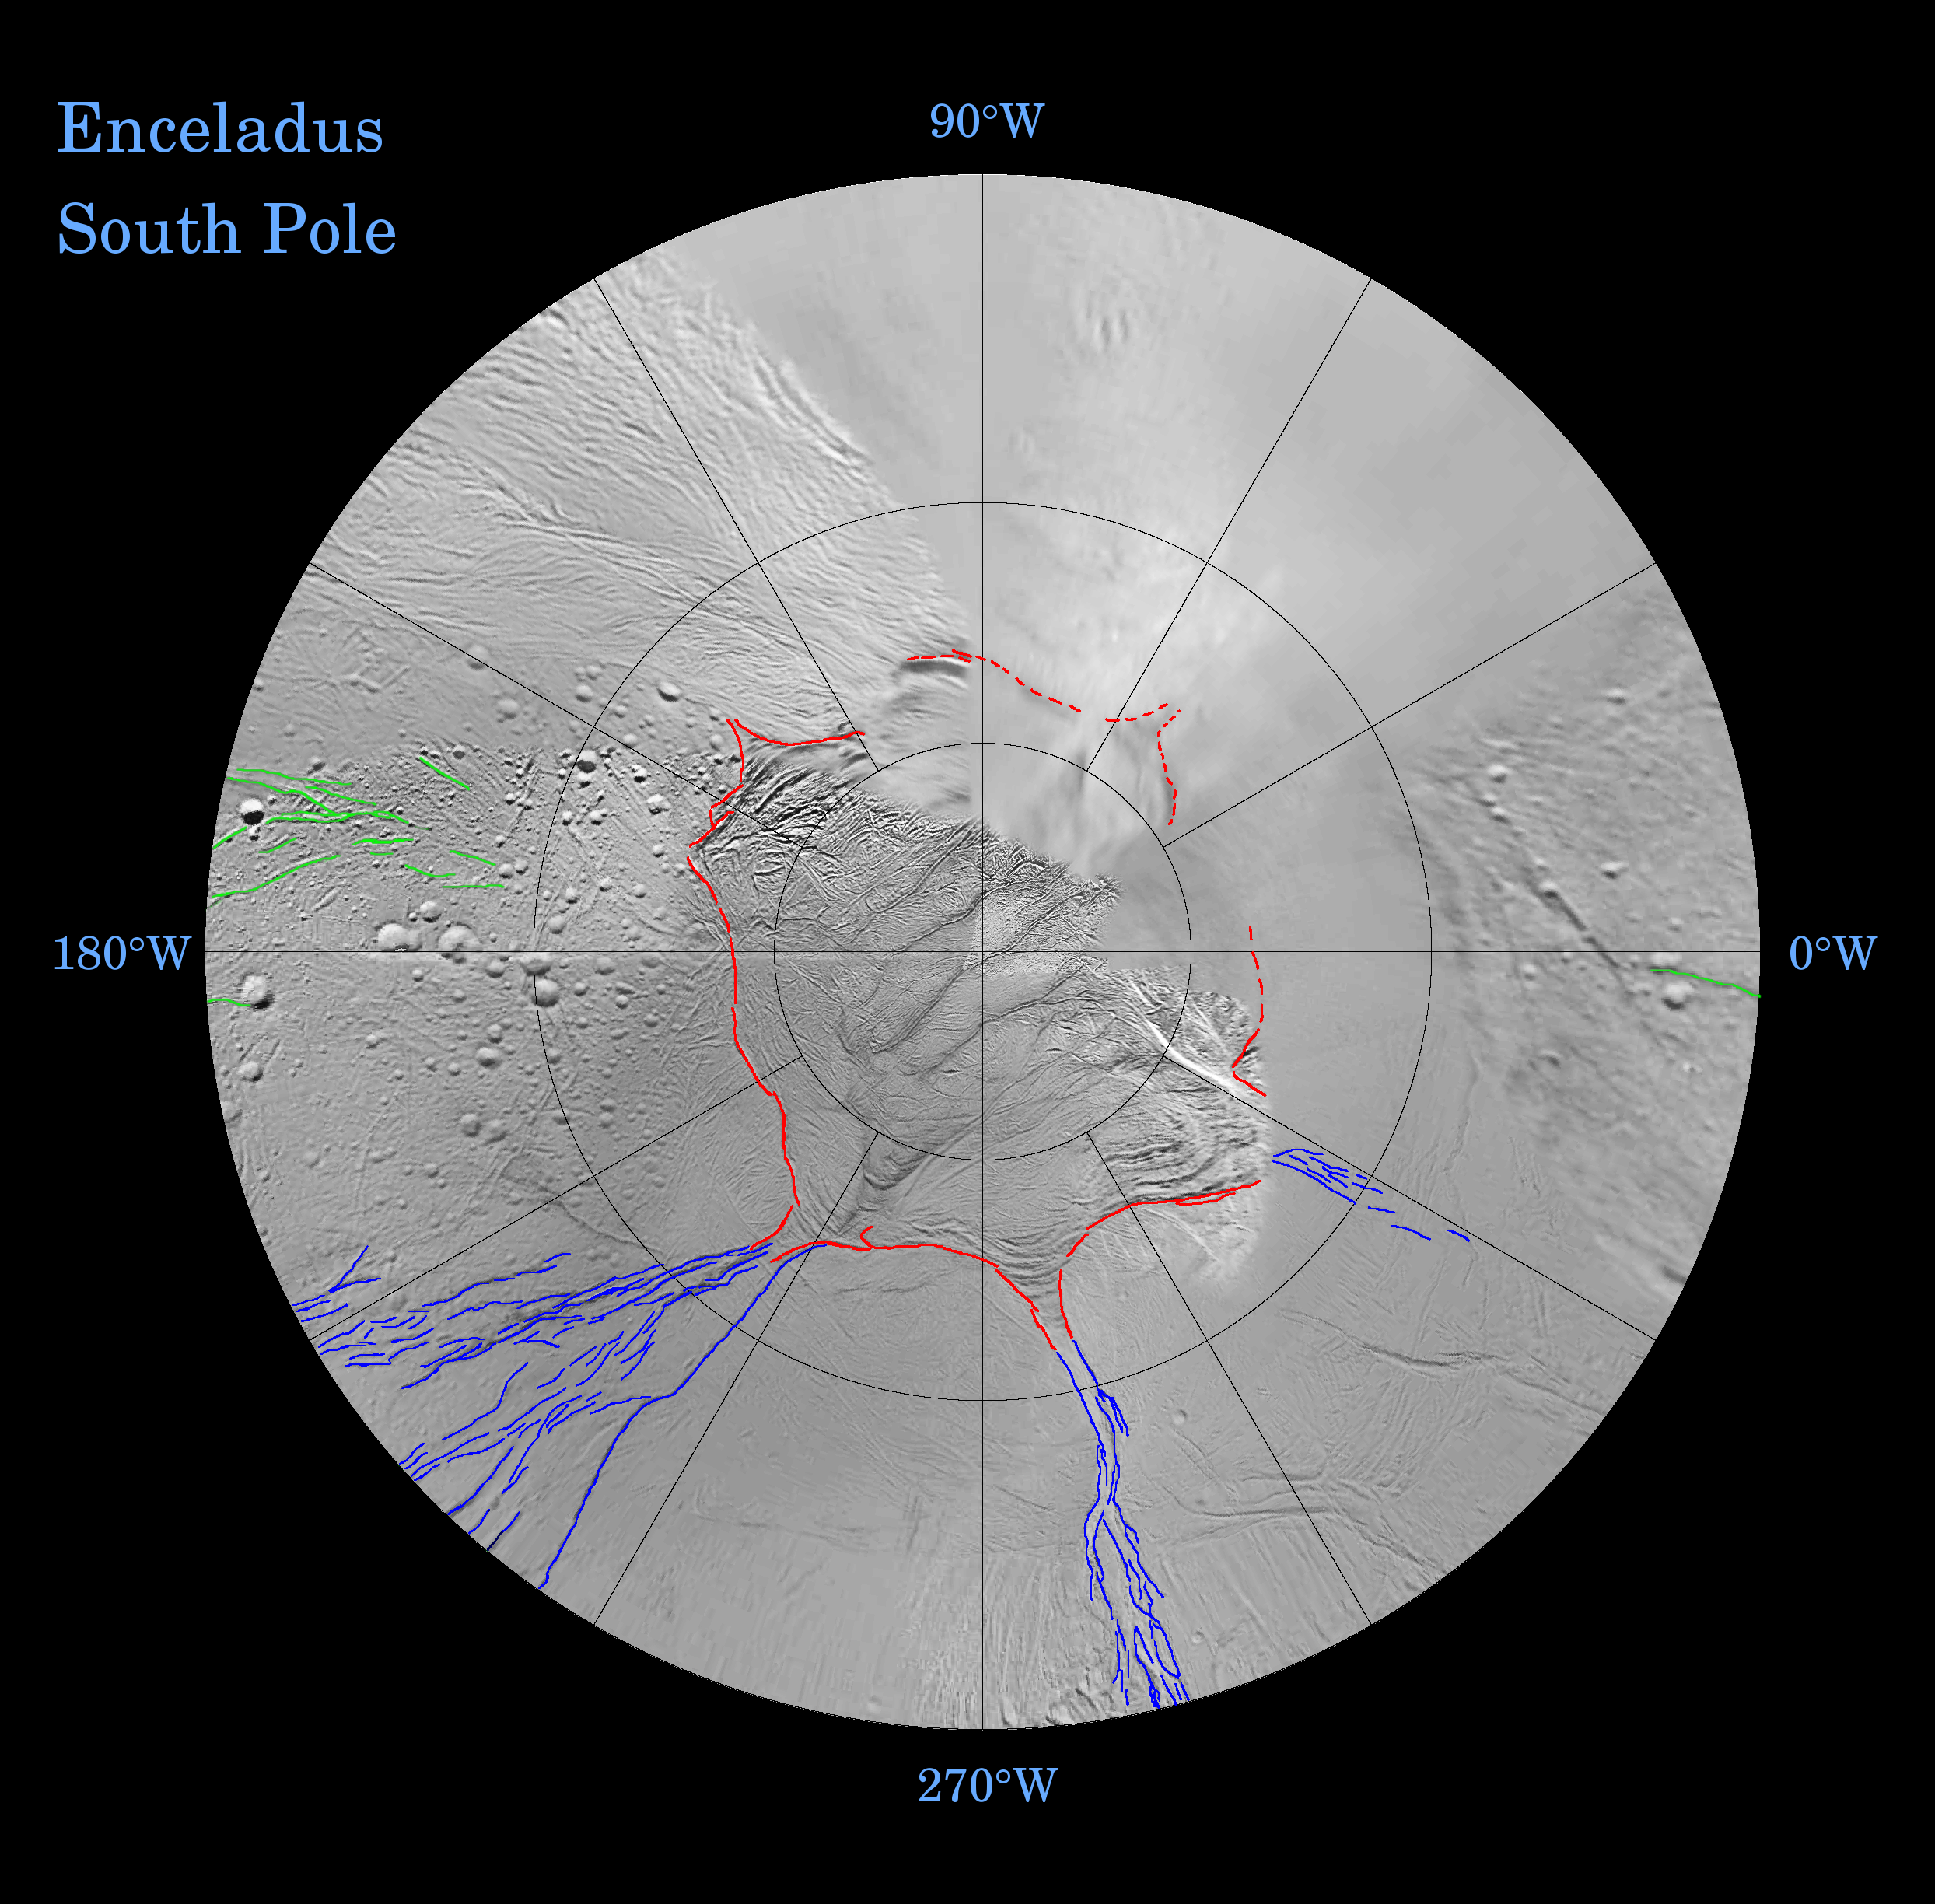

Enceladus: Global Patterns of Fracture (Southern Polar Projection)

Fractures on the surface of Enceladus record a long and complex history of tectonic activity. Many of the geologically youngest fractures define remarkably systematic patterns relative to Enceladus’ axis of rotation, as well as to its tidal orientation (that is, the longitudes that point toward and away from Saturn).

These fracture patterns offer clues to global changes of shape that the satellite has undergone over time, possibly in response to tidal forces exerted by Saturn or as a result of changes in the internal structure of the icy moon. Some of the most prominent global patterns of fracture are delineated in color in the southern hemisphere map shown here. This map is being released along with a northern polar projection map (See PIA07721).

This map is a polar stereographic projection that was mosaicked from the best-available Cassini and Voyager clear-filter images. The map is centered on the south pole and coverage extends to the equator. Gridlines show latitude and longitude in 30-degree increments. The same maps are available without colored fracture lines (see PIA07719 and PIA07720).

Terrain near the north pole (PIA07721) is among the most heavily cratered and oldest on the surface of Enceladus. The conspicuously fractured southern polar region is nearly devoid of impact craters, making this terrain among the youngest on the moon’s surface.

A unique feature of the south polar terrains is that broad networks of folded or kinked fractures can be found throughout the region. A prominent “chain” of these fractures (marked in red in the south polar map) abruptly separates the youthful south polar terrains from the older terrains that lie closer to the equator and appears to encircle the south pole near about 55-degrees south latitude.

The wavy boundary of the south polar terrain is interrupted in numerous places by Y-shaped, or funnel-shaped, discontinuities that curve and taper northward. Well-developed examples of the funnel-shaped discontinuities appear to transition to systems of north-south trending surface cracks (marked in blue).

These north-south trending cracks are best explained as if they formed in response to tension stresses that are parallel to lines of latitude. Such extensional “hoop stresses” would be expected to develop if the equator became wider, perhaps in response to a change in the moon’s spin rate.

Globally systematic patterns of fracture on Enceladus occur in ancient, cratered terrain as well as youthful terrain. Shown in green on the maps — and particularly apparent in the northern hemisphere projection — are roughly orthogonal (or perpendicular) systems of north-south and east-west trending fractures that formed quite close to the tidal axis of Enceladus. The moon’s tidal axis is a line extending from 0-degrees longitude to 180-degrees longitude. Such orthogonal fractures might have formed in response to tidal stresses exerted on Enceladus by Saturn.

The Cassini-Huygens mission is a cooperative project of NASA, the European Space Agency and the Italian Space Agency. The Jet Propulsion Laboratory, a division of the California Institute of Technology in Pasadena, manages the mission for NASA’s Science Mission Directorate, Washington, D.C. The Cassini orbiter was designed, developed and assembled at JPL.

Credit: NASA/JPL/Space Science Institute